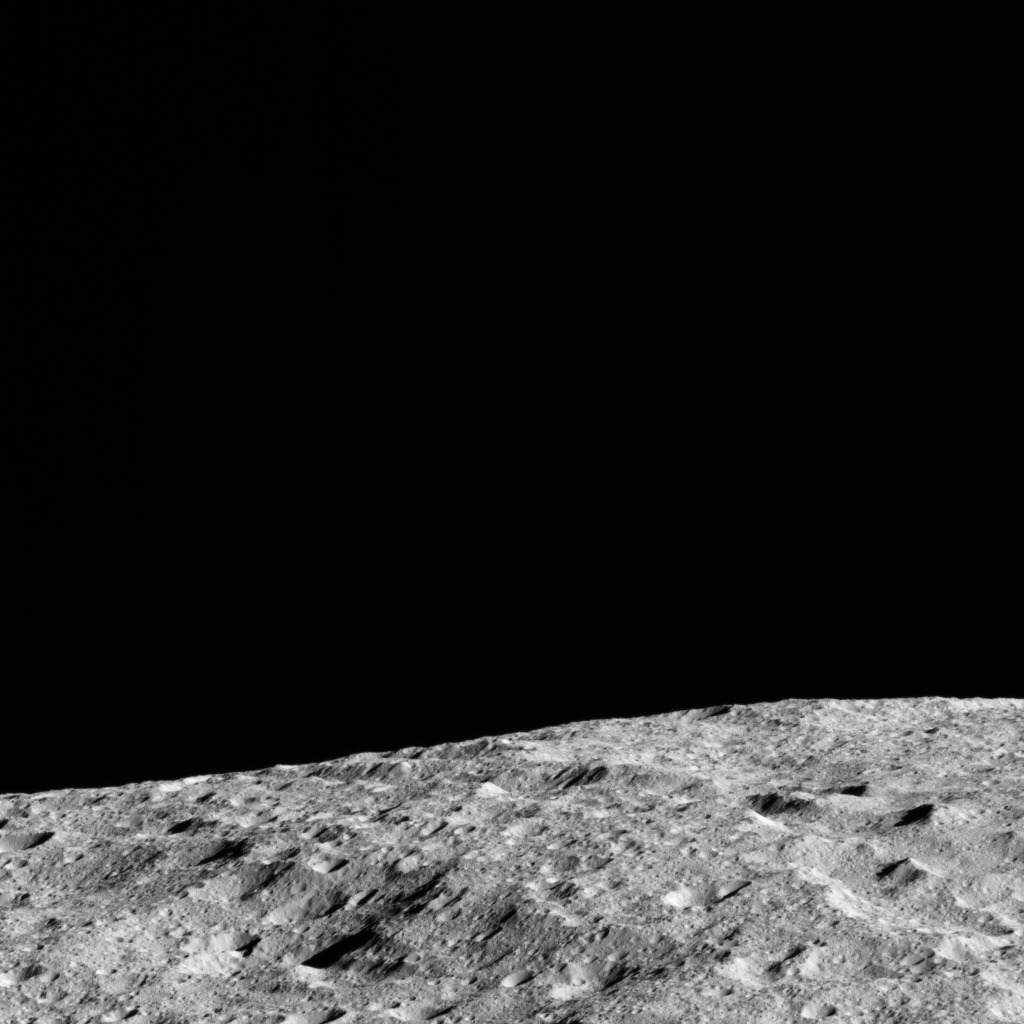

Dawn LAMO Image 124

This image shows the limb of Ceres from above an equatorial region east of Kirnis Crater. The scene is centered at approximately 12 degrees north latitude, 280 degrees east longitude.

NASA’s Dawn spacecraft took this image on June 13, 2016, from its low-altitude mapping orbit, at a distance of about 240 miles (385 kilometers) above the surface. The image resolution is 120 feet (35 meters) per pixel.

Dawn’s mission is managed by JPL for NASA’s Science Mission Directorate in Washington. Dawn is a project of the directorate’s Discovery Program, managed by NASA’s Marshall Space Flight Center in Huntsville, Alabama. UCLA is responsible for overall Dawn mission science. Orbital ATK, Inc., in Dulles, Virginia, designed and built the spacecraft. The German Aerospace Center, the Max Planck Institute for Solar System Research, the Italian Space Agency and the Italian National Astrophysical Institute are international partners on the mission team.

Credit: NASA/JPL-Caltech/UCLA/MPS/DLR/IDA